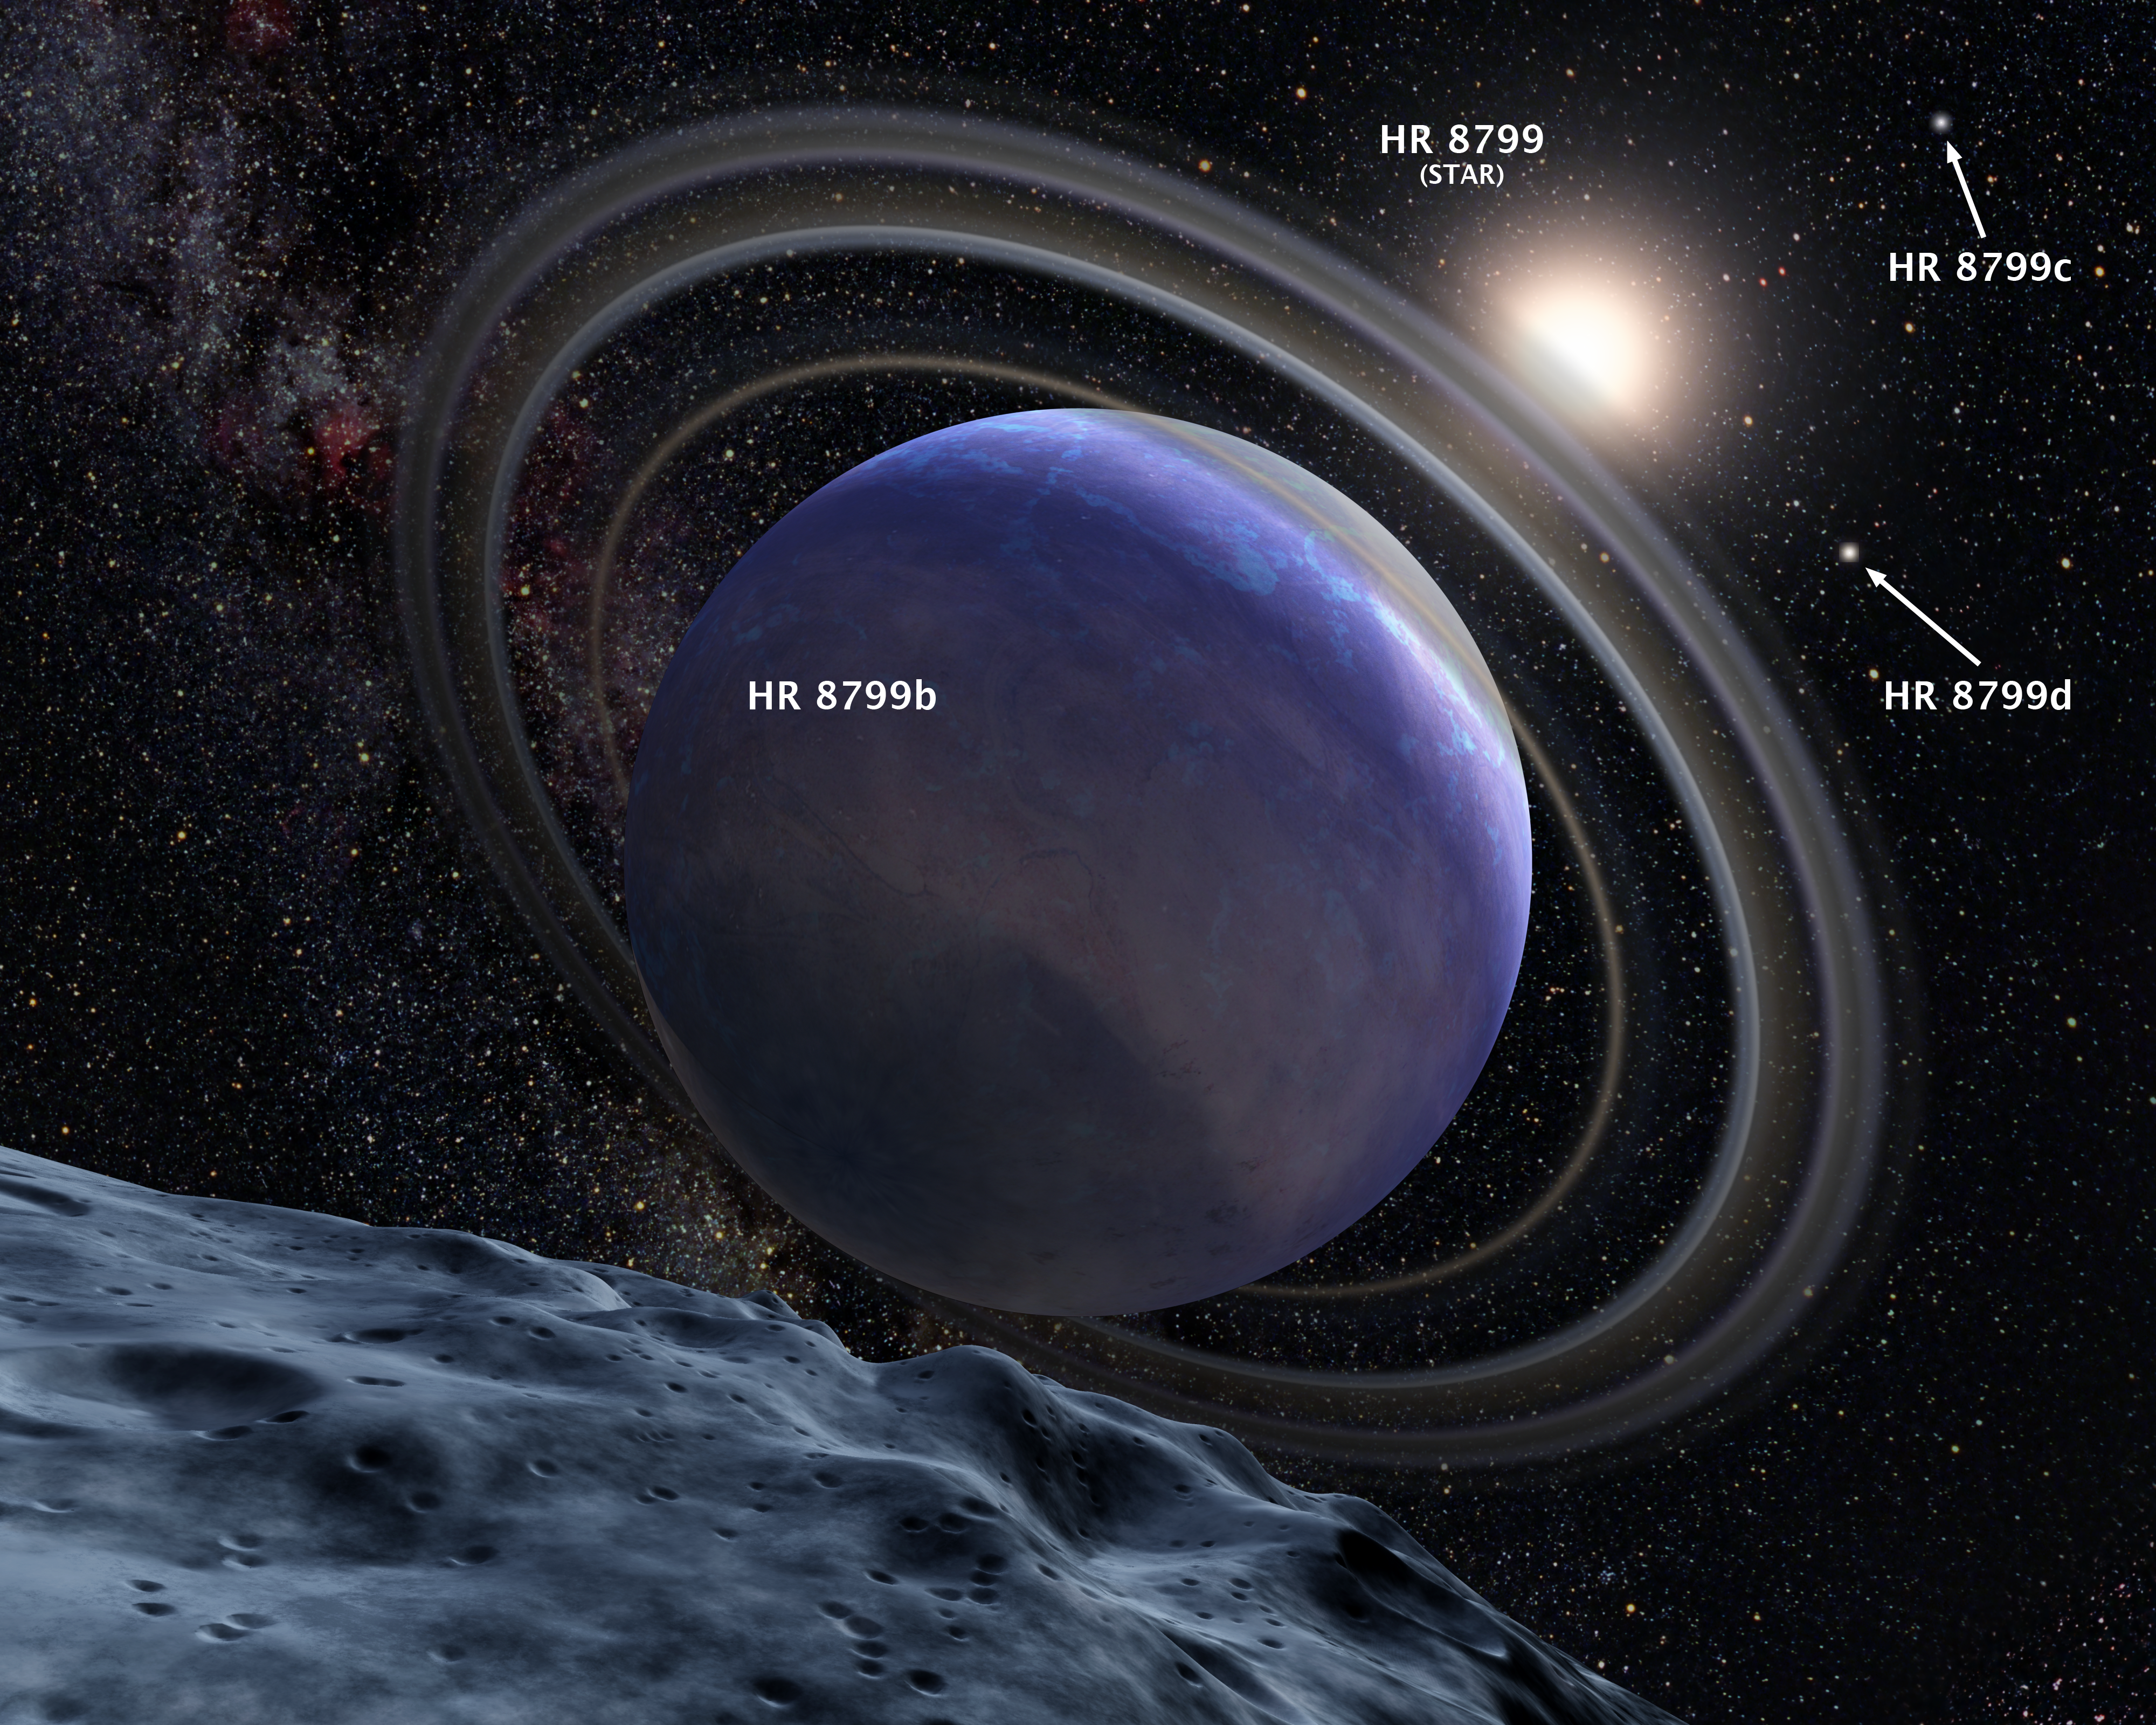

Artist’s Concept of Exoplanet HR 8799b (Annotated)

This is an artistic illustration of the giant planet HR 8799b.

The planet was first discovered in 2007 at the Gemini North observatory. It was identified in the NICMOS archival data in a follow-up search of NICMOS archival data to see if Hubble had also serendipitously imaged it.

The planet is young and hot, at a temperature of 1500 degrees Fahrenheit. It is slightly larger than Jupiter and may be at least seven times more massive.

Analysis of the NICMOS data suggests the planet has water vapor in its atmosphere and is only partially cloud covered. It is not known if the planet has rings or moons, but circumplanetary debris is common among the outer planets of our solar system.

Credit: NASA, ESA, and G. Bacon (STScI)